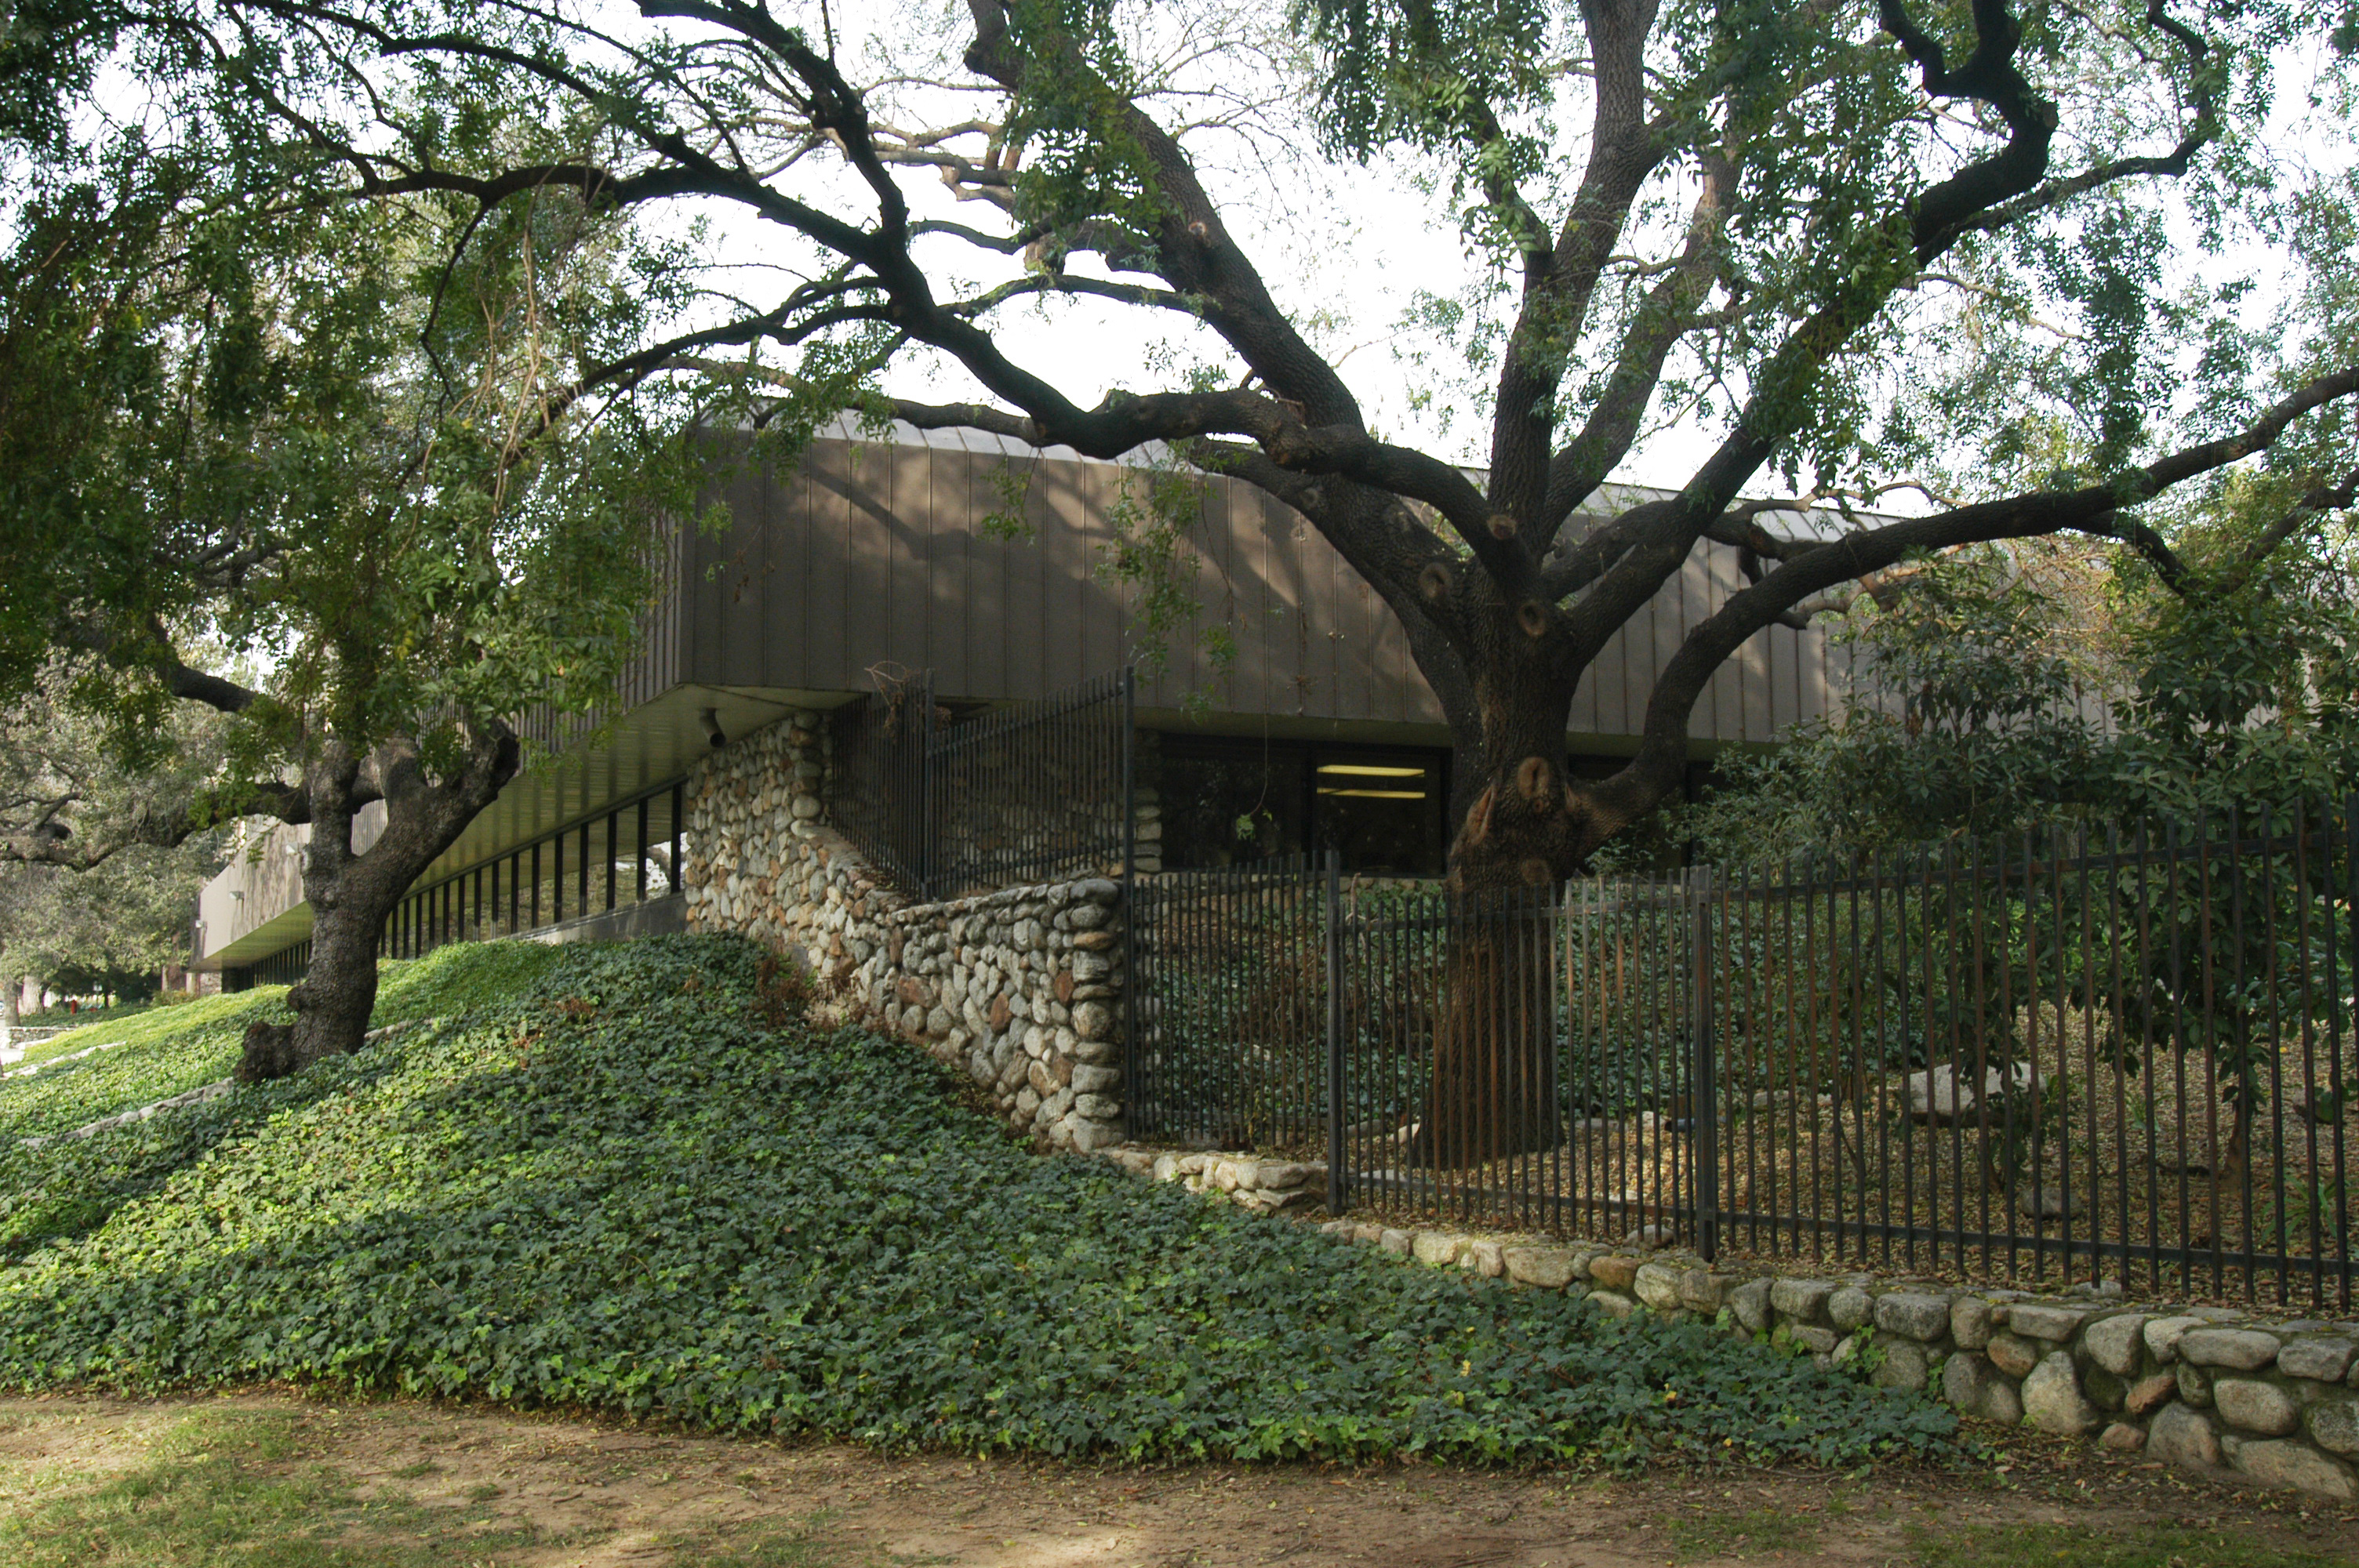

Infrared Processing and Analysis Center

The Infrared Processing and Analysis Center (IPAC) at the California Institute of Technology (Caltech), Pasadena, Calif.

Credit: NASA/JPL-Caltech/R. Hurt (SSC)